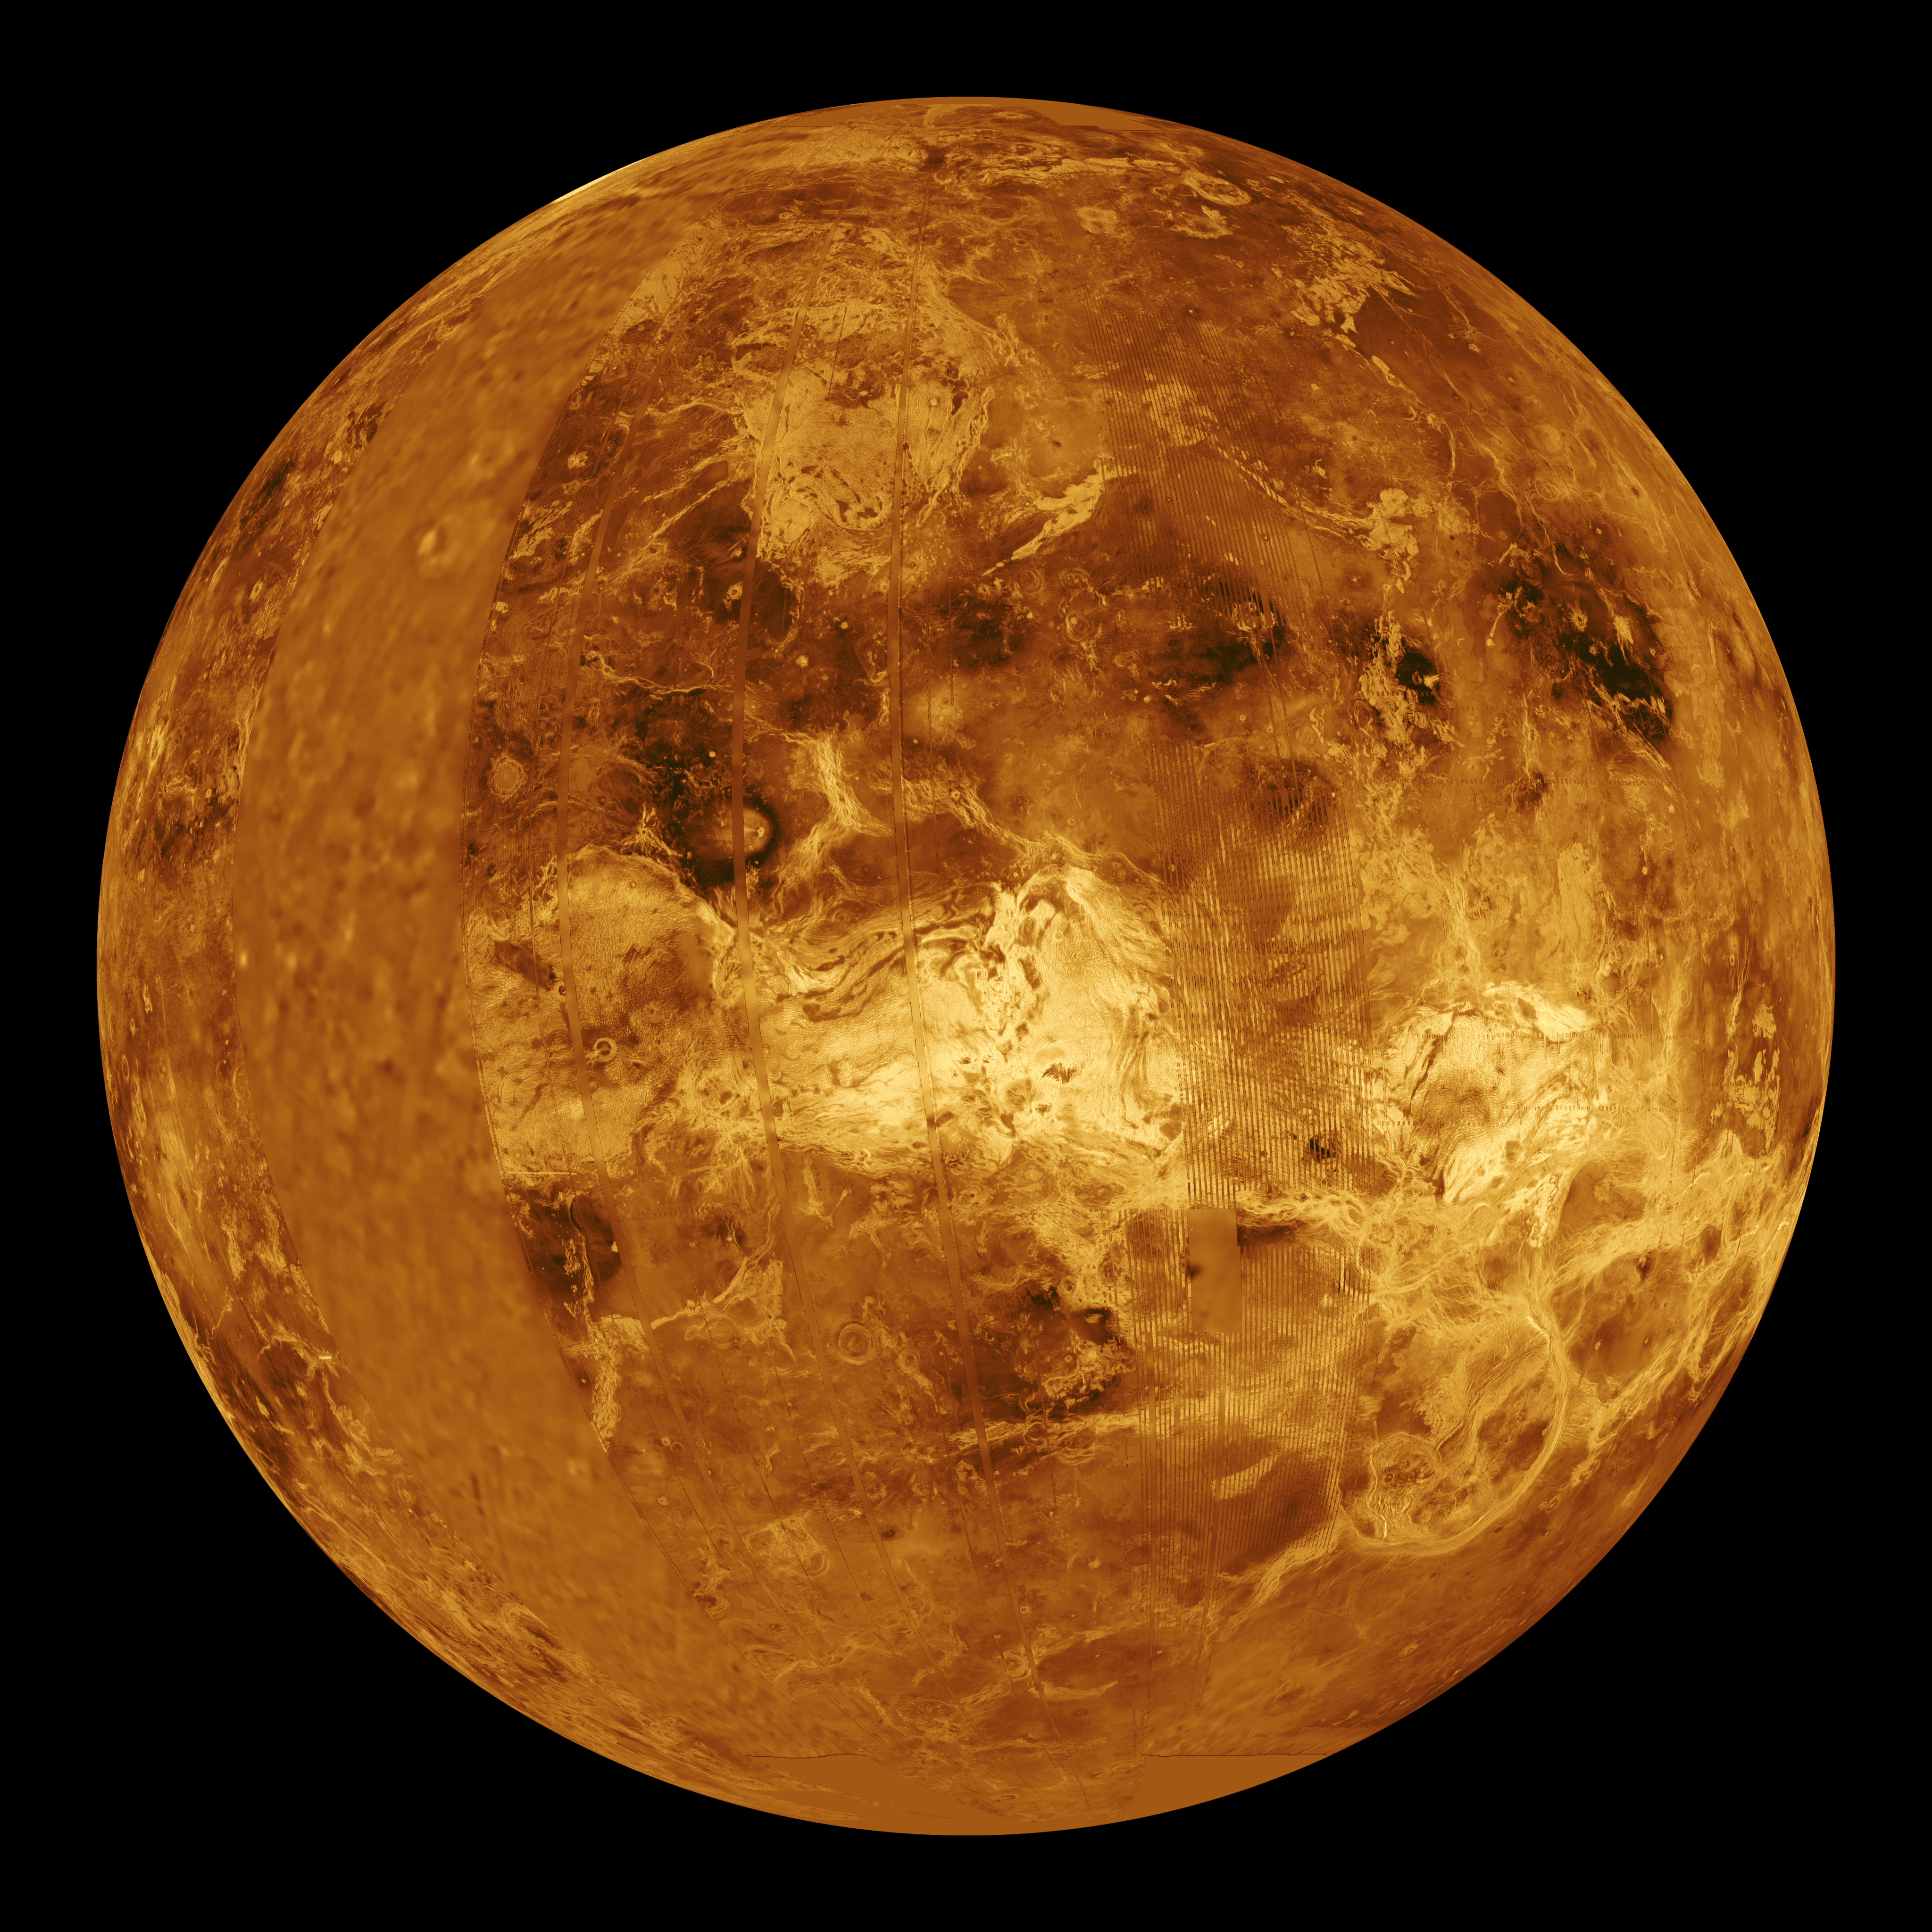

Venus – Computer Simulated Global View Centered at 90 Degrees East Longitude

This global view of the surface of Venus is centered at 90 degrees east longitude. Magellan synthetic aperture radar mosaics from the three eight-month cycles of Magellan radar mapping are mapped onto a computer-simulated globe to create this image. Magellan obtained coverage of 98 percent of the surface of Venus. Remaining gaps are filled with data from previous Venus missions — the Venera 15 and 16 radar and Pioneer-Venus Orbiter altimetry — and data from Earth-based radar observations from the Arecibo radio telescope. Simulated color is used to enhance small-scale structures. The simulated hues are based on color images obtained by the Venera 13 and 14 landing craft. The bright feature near the center of the image is Ovda Regio, a mountainous region in the western portion of the great Aphrodite equatorial highland. The dark areas scattered across the Venusian plains consist of extremely smooth deposits associated with large meteorite impacts. The image was produced by the Solar System Visualization Project and the Magellan Science team at the Jet Propulsion Laboratory Multimission Image Processing Laboratory. The Magellan mission is managed by JPL for NASA’s Office of Space Science.

Credit: NASA/JPL